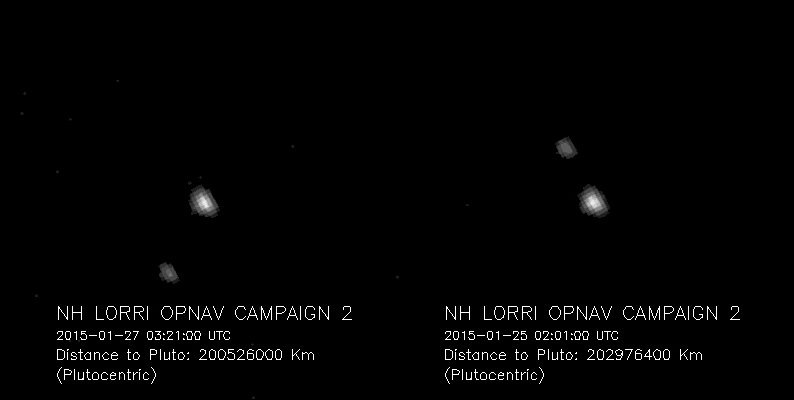

A Long-Distance Look from LORRI

Pluto and Charon, the largest of Pluto’s five known moons, seen Jan. 25 and 27, 2015, through the telescopic Long-Range Reconnaissance Imager (LORRI) on NASA’s New Horizons spacecraft. New Horizons was about 126 million miles (203 million kilometers) from Pluto when the frames to make the first image were taken; about 1.5 million miles (2.5 million kilometers) closer for the second set. These images are the first acquired during the spacecraft’s 2015 approach to the Pluto system, which culminates with a close flyby of Pluto and its moons on July 14.

Pluto and Charon subtended 2 pixels and 1 pixel, respectively, in LORRI’s field of view. The image was magnified four times to make Pluto and Charon more visible. The image exposure time was only a tenth of a second, which is too short to detect Pluto’s smaller moons.

Credit: NASA/Johns Hopkins University Applied Physics Laboratory/Southwest Research Institute